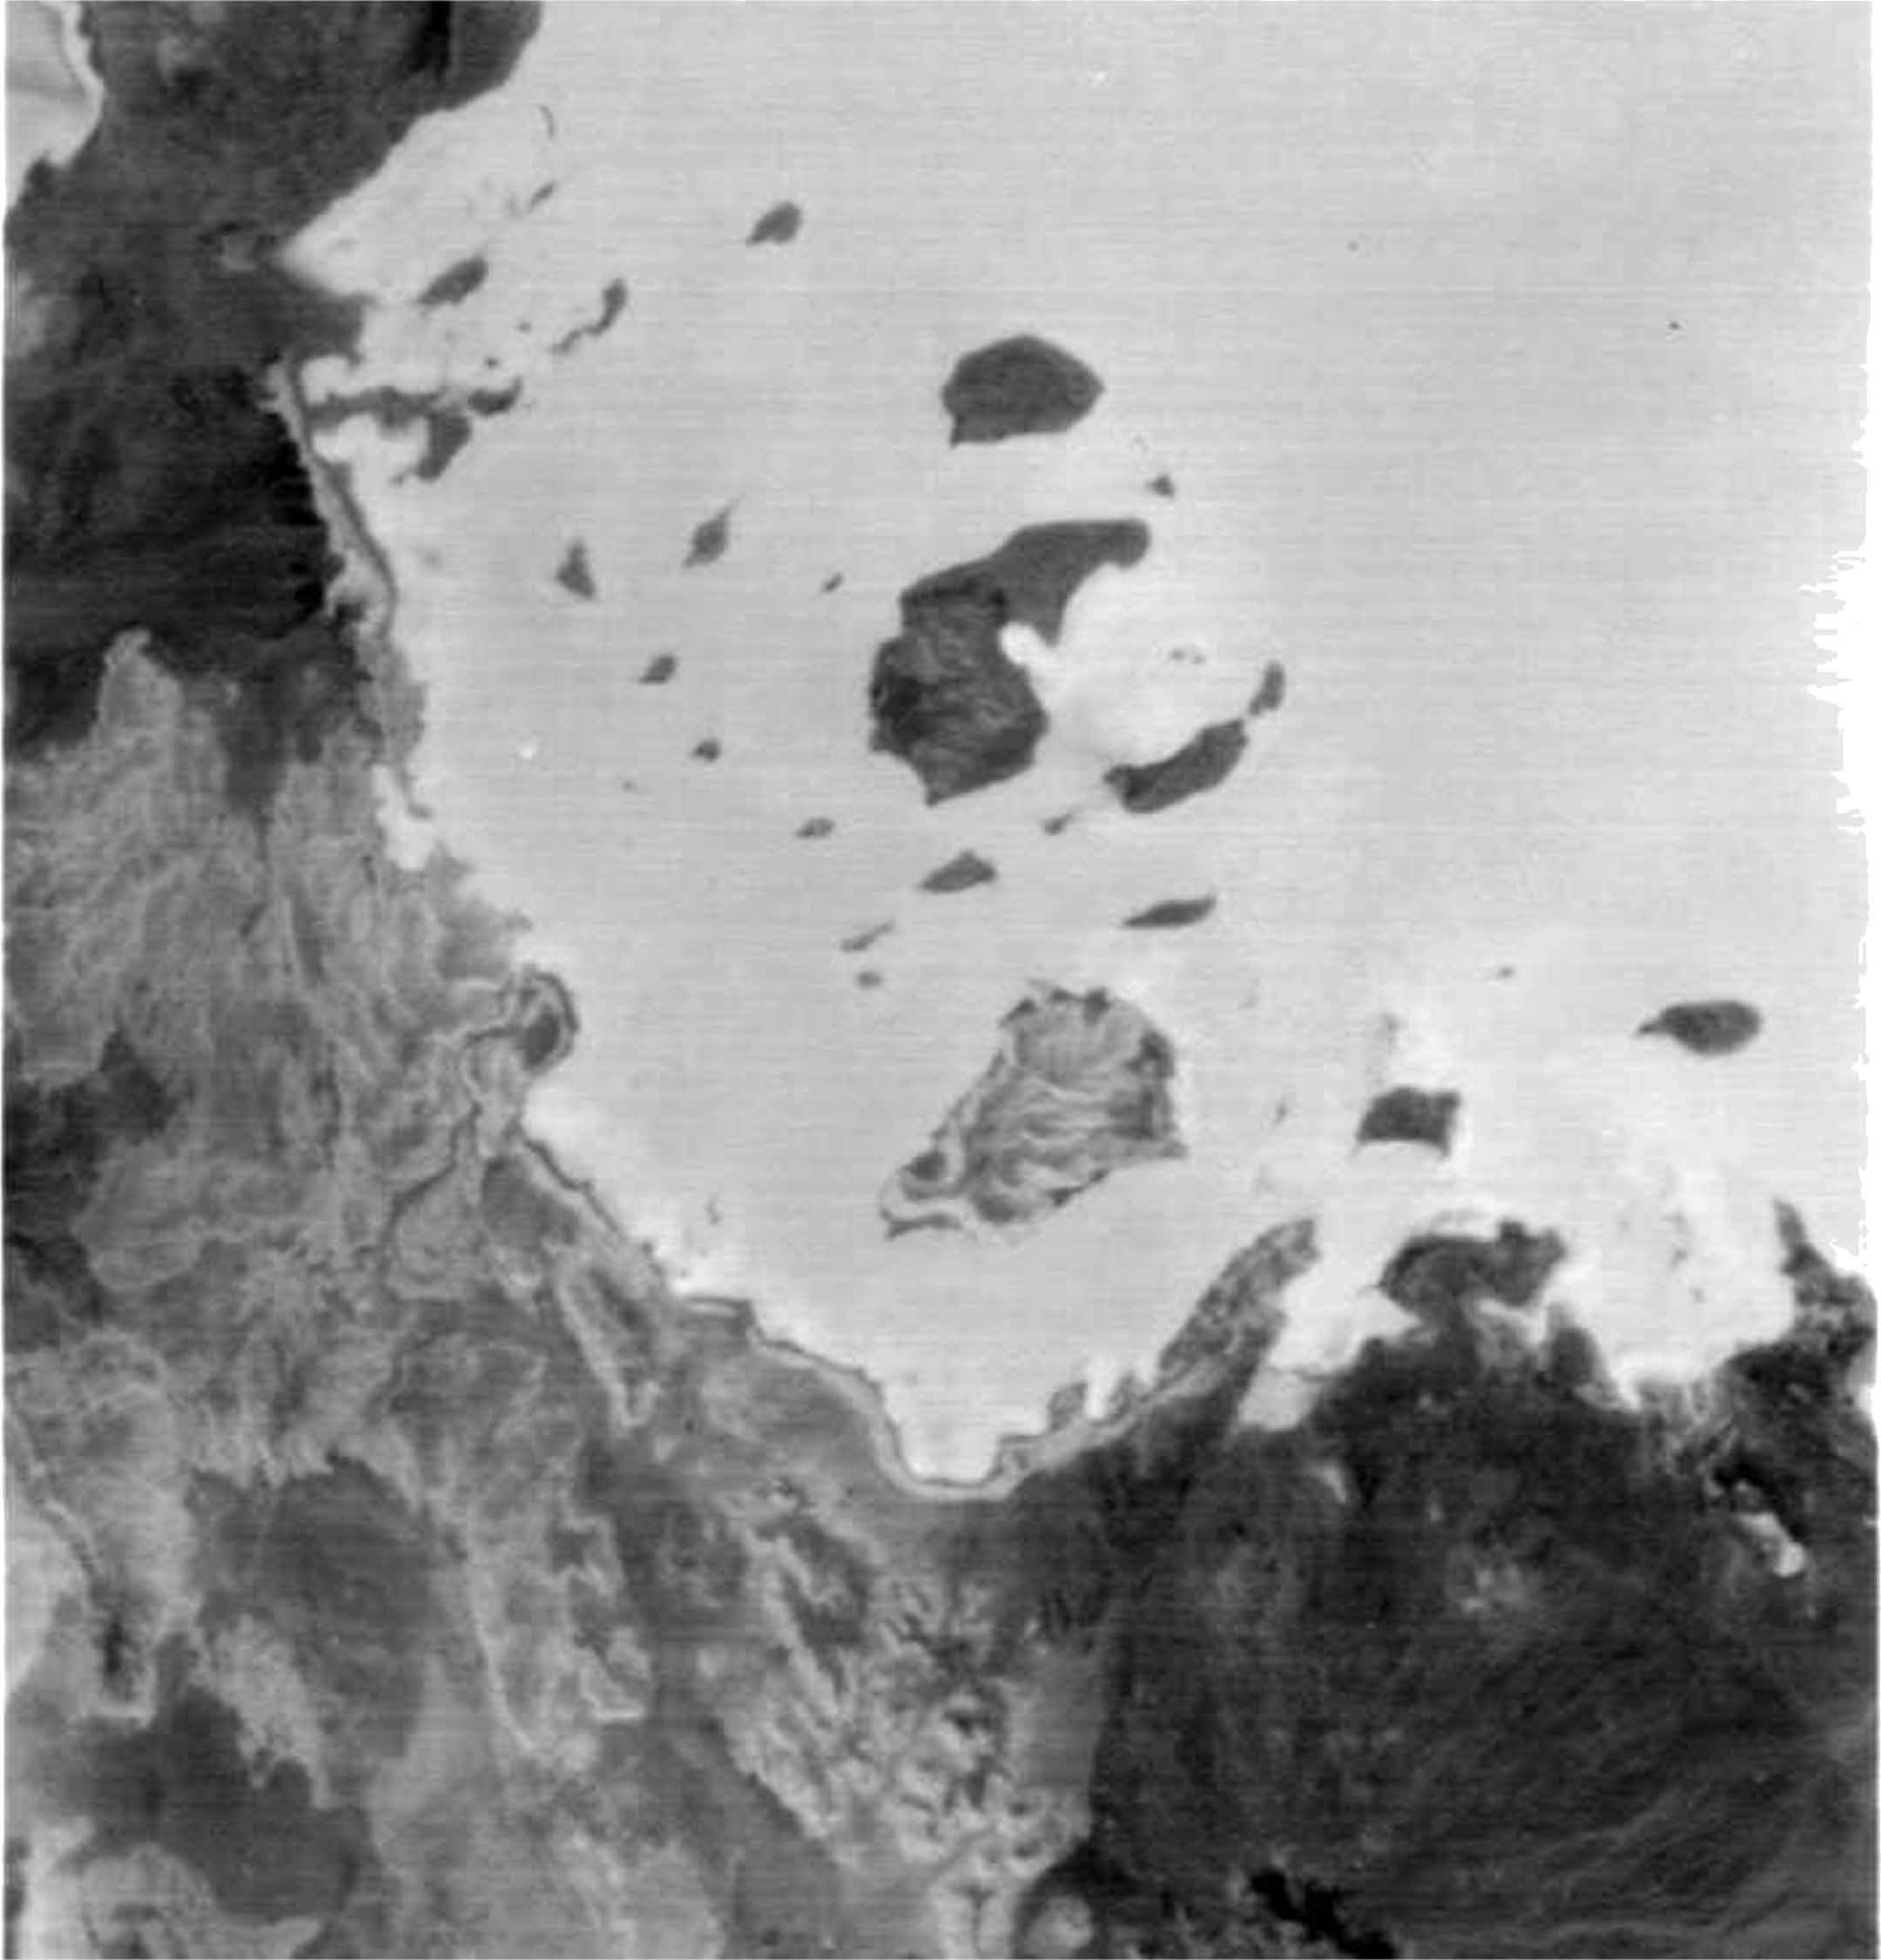

ASTER’s First Views of Red Sea, Ethiopia – Thermal-Infrared (TIR) Image (monochrome)

ASTER succeeded in acquiring this image at night, which is something Visible/Near Infrared VNIR) and Shortwave Infrared (SWIR) sensors cannot do. The scene covers the Red Sea coastline to an inland area of Ethiopia. White pixels represent areas with higher temperature material on the surface, while dark pixels indicate lower temperatures. This image shows ASTER’s ability as a highly sensitive, temperature-discerning instrument and the first spaceborne TIR multi-band sensor in history.

The size of image: 60 km x 60 km approx., ground resolution 90 m x 90 m approximately.

The ASTER instrument was built in Japan for the Ministry of International Trade and Industry. A joint United States/Japan Science Team is responsible for instrument design, calibration, and data validation. ASTER is flying on the Terra satellite, which is managed by NASA’s Goddard Space Flight Center, Greenbelt, MD.

Credit: NASA/Goddard/ERSDAC & JPL